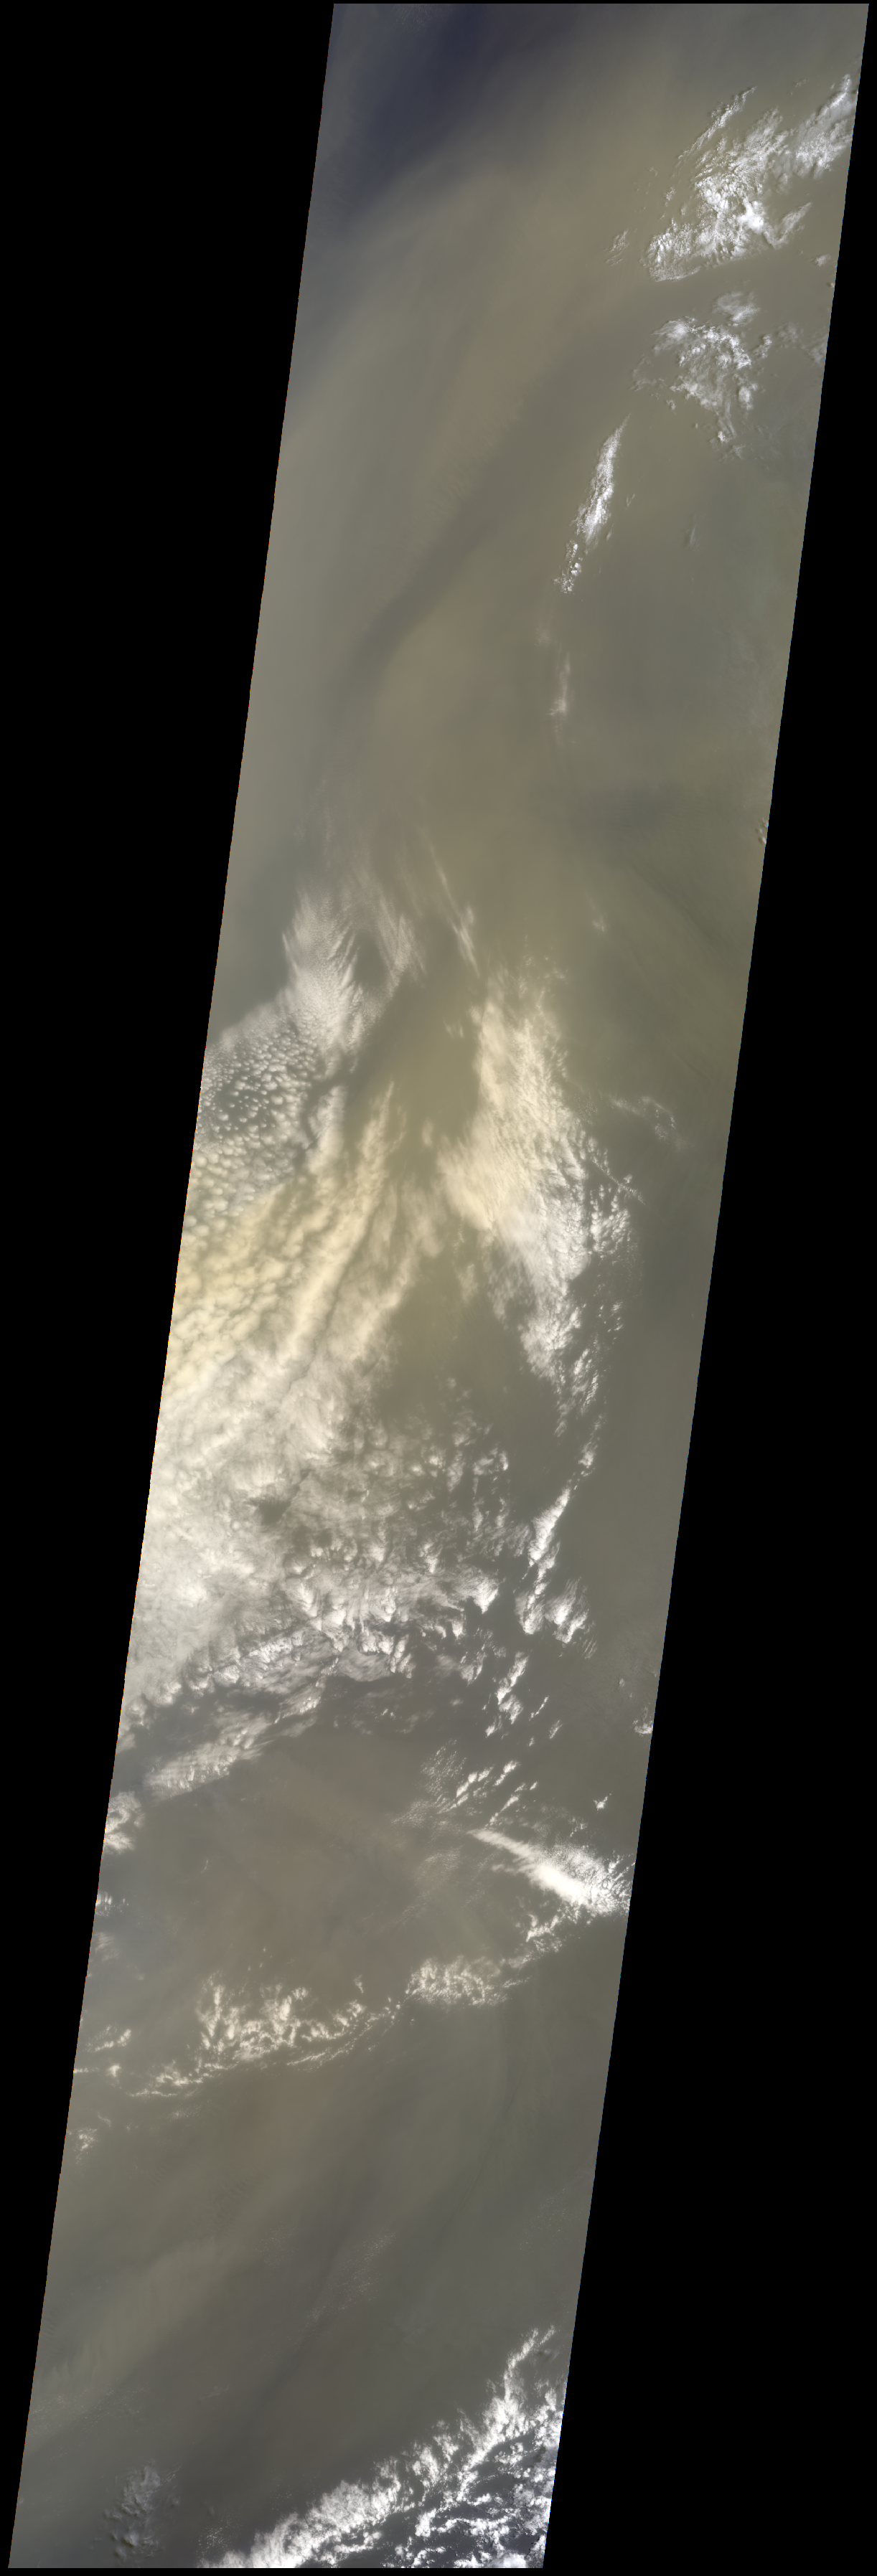

Saharan Dust Cloud Sails Toward U.S.

A huge dust cloud blown westward from the Algerian desert is now wafting over the southeastern United States. The cloud, about the size of the entire continent, was expected to produce dramatic sunsets and possibly a light coating of red-brown dust on vehicles from Florida to Texas. This image, captured by JPL’s Multi-angle Imaging SpectroRadiometer (MISR) aboard the NASA Earth Observing System’s Terra Satellite on July 20, 2005, shows the dust cloud just off the west coast of Africa near Mauritania and Senegal. The image covers about 1,800 kilometers (1,200 miles) north-south, and 400 kilometers (260 miles) east-west. MISR, which views Earth at nine different angles in four wavelengths, can derive the amount, size and shape of airborne particles. This means it can distinguish desert dust, by far the most common non-spherical atmospheric aerosol, from pollution and forest fire particles, which are typically spherical. This image was taken by MISR’s 26 degree forward-viewing camera on Terra Orbit 29724, Path 208, Blocks 69-81.

The Multi-angle Imaging SpectroRadiometer observes the daylit Earth continuously from pole to pole, and the entire globe about once per week. MISR was built and is managed by NASA’s Jet Propulsion Laboratory, Pasadena, CA, for NASA’s Office of Earth Science, Washington, DC. The Terra satellite is managed by NASA’s Goddard Space Flight Center, Greenbelt, MD. JPL is a division of the California Institute of Technology.

Credit: NASA/GSFC/LaRC/JPL, MISR Team